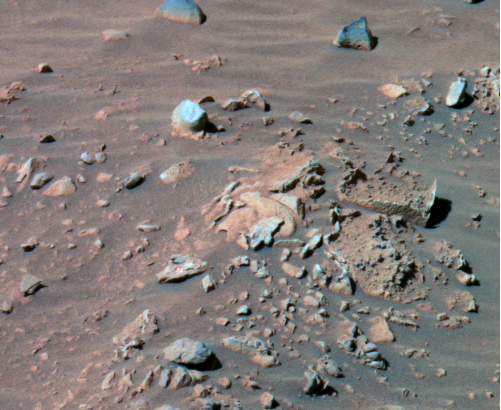

Dirty Rotten Rocks

This false-color image taken by the panoramic camera on the Mars Exploration Rover Spirit shows a collection of rocks (upper right) at Gusev Crater that have captured the attention of scientists for their resemblance to rotting loaves of bread. The insides of the rocks appear to have been eroded, while their outer rinds remain more intact. These outer rinds are reminiscent of those found on rocks at Meridiani Planum’s “Eagle Crater.” This image was captured on sol 158 (June 13, 2004).

Credit: NASA/JPL/Cornell